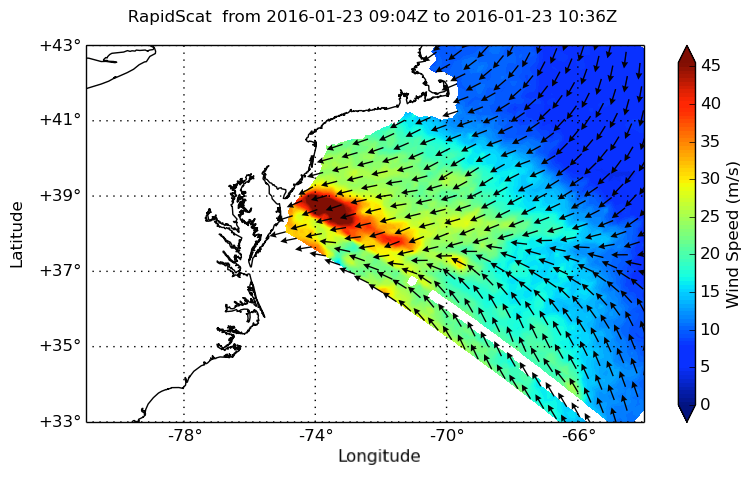

Winter Storm Winds in Southern New Jersey, as Viewed by ISS-RapidScat

NASA’s ISS-RapidScat instrument on the International Space Station provided a look at the strong winds that led to coastal flooding in southern New Jersey during the historic winter storm that blanketed much of the U.S. East Coast, starting Jan. 23, 2016. At 2 a.m. PST on Jan. 23, RapidScat showed sustained winds as strong as 45 meters per second (100 mph/162 kilometers per hour) along the coast of southern New Jersey. Many beachfront towns in this region were flooded as winds pushed ocean waters inland. The town of Cape May, New Jersey, reported a flood level of 8.98 feet (2.74 meters) — the highest on record.

This image shows ocean winds near the surface off the U.S. East Coast, from the hook of Cape Cod at top center to the South Carolina coastline at bottom left. Southern New Jersey and the northern edge of Delaware are directly in the path of the highest wind speeds.

RapidScat is an important tool for meteorologists because maximum sustained winds are not always equally distributed in a storm. RapidScat shows forecasters the location of the strongest winds in different quadrants of a storm, indicating locations that could be facing greatest impacts. The NASA instrument arrived at the International Space Station on Sept. 23, 2014, providing a new resource for tracking and studying storms ranging from tropical cyclones to nor’easters.

Credit: NASA/JPL-Caltech